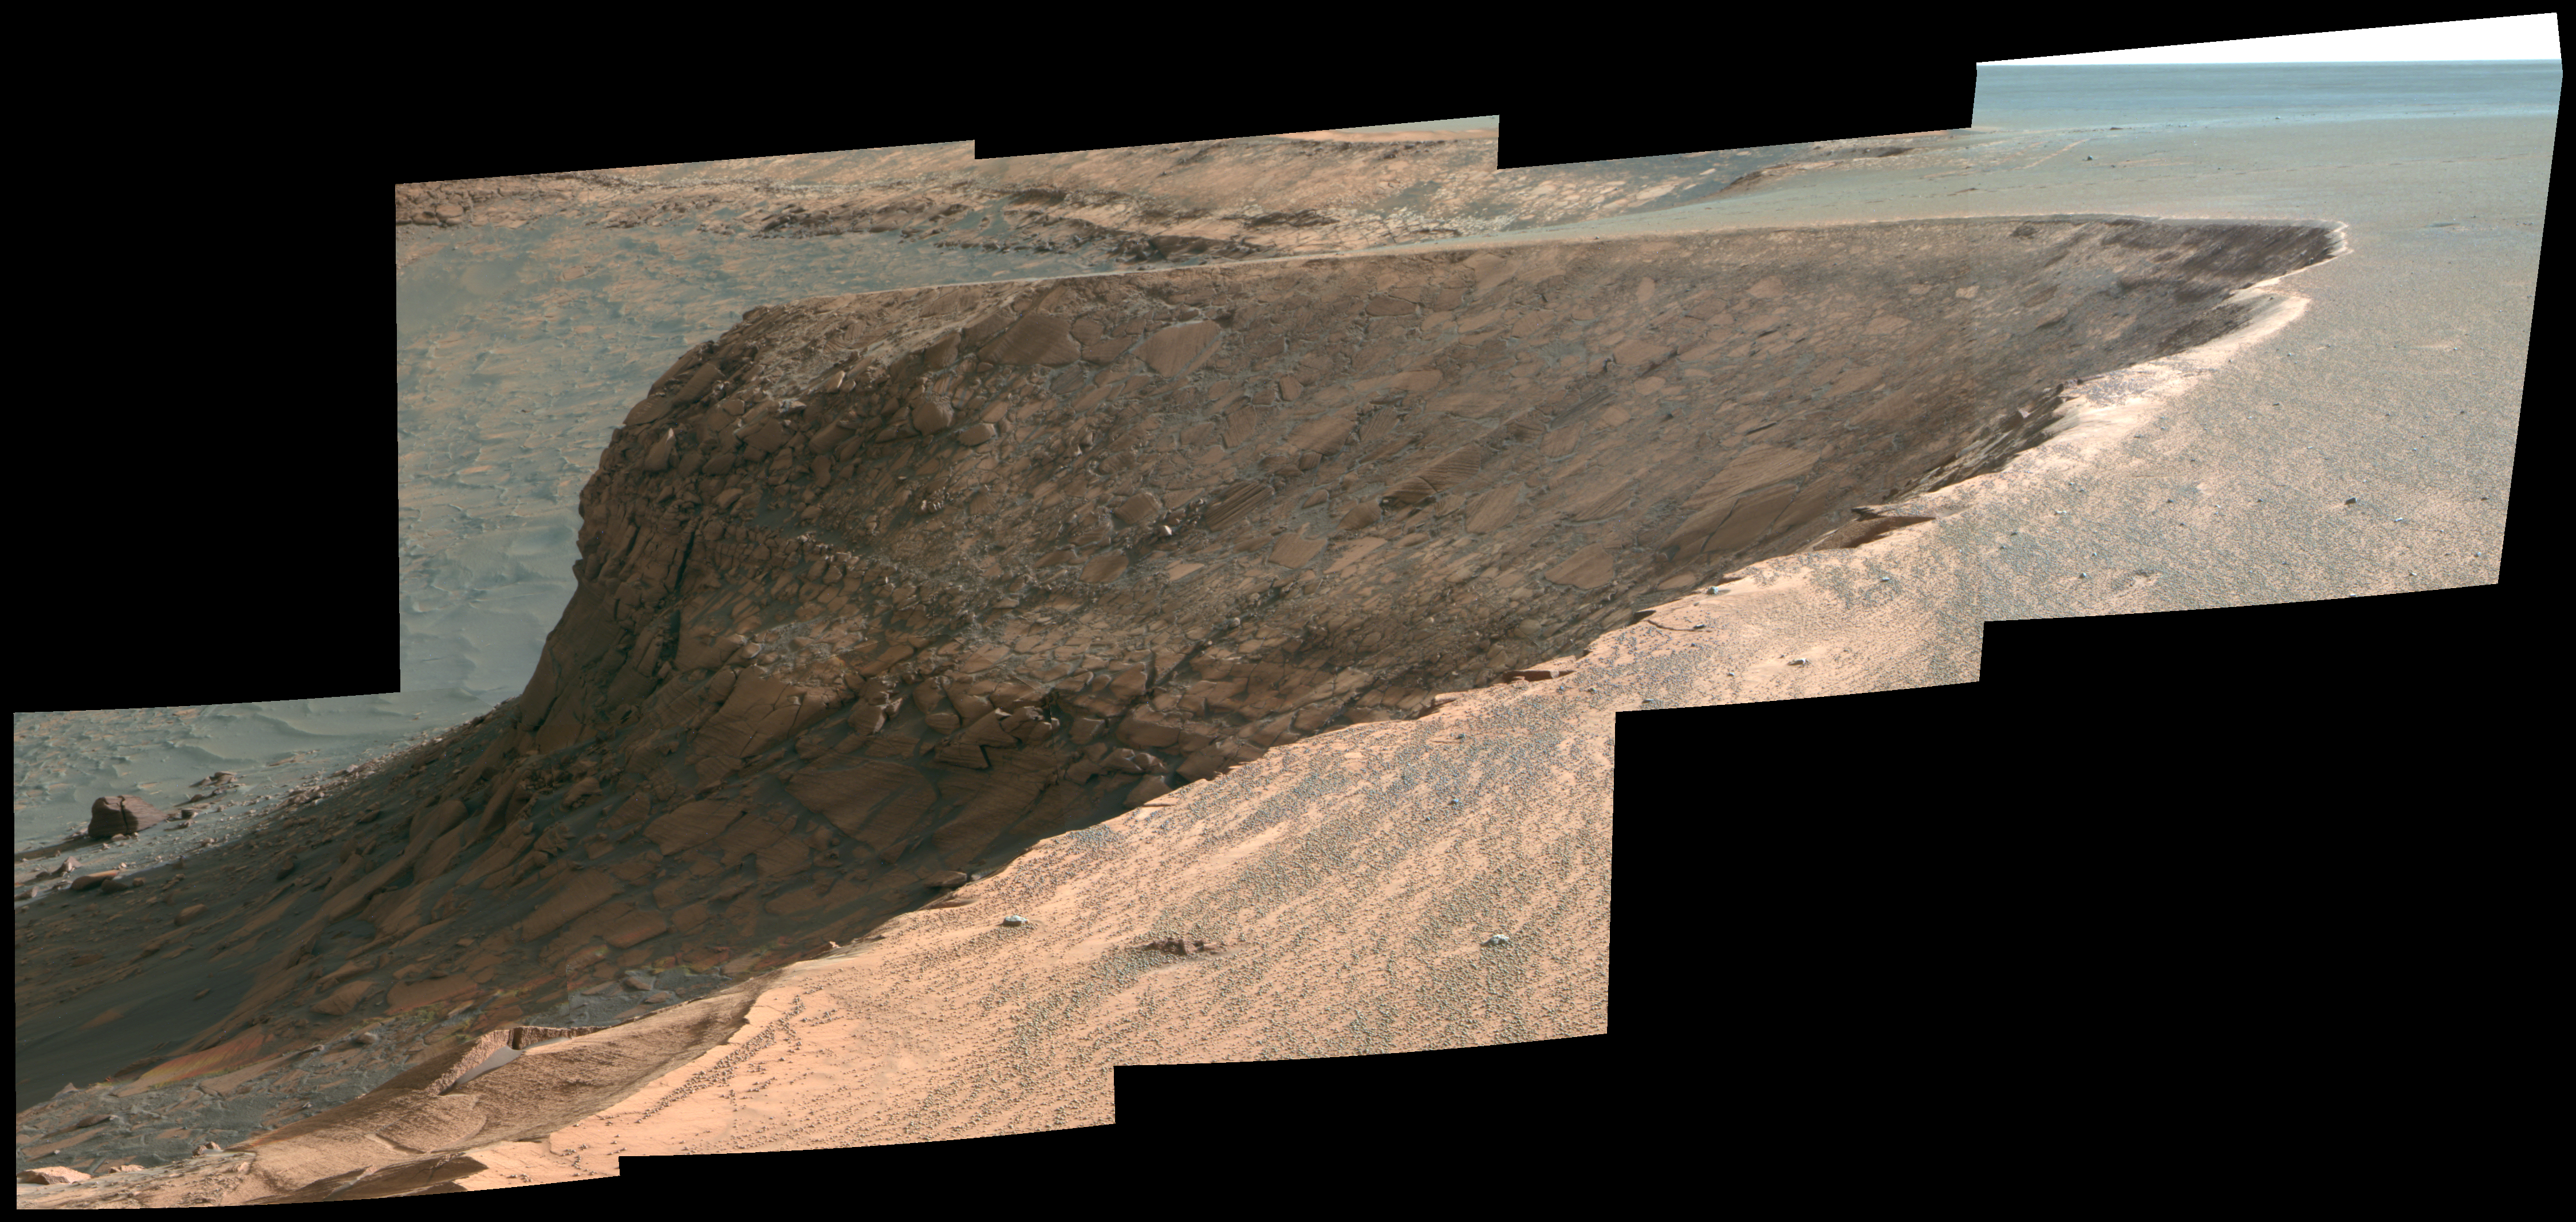

View of ‘Cape Verde’ from ‘Cape St. Mary’ in Mid-Afternoon (False Color)

As part of its investigation of “Victoria Crater,” NASA’s Mars Exploration Rover Opportunity examined a promontory called “Cape Verde” from the vantage point of “Cape St. Mary,” the next promontory clockwise around the crater’s deeply scalloped rim. This view of Cape Verde combines several exposures taken by the rover’s panoramic camera into an approximately false-color mosaic. The exposures were taken during mid-afternoon lighting conditions.

The upper portion of the crater wall contains a jumble of material tossed outward by the impact that excavated the crater. This vertical cross-section through the blanket of ejected material surrounding the crater was exposed by erosion that expanded the crater outward from its original diameter, according to scientists’ interpretation of the observations. Below the jumbled material in the upper part of the wall are layers that survive relatively intact from before the crater-causing impact.

The images combined into this mosaic were taken during the 1,006th Martian day, or sol, of Opportunity’s Mars-surface mission (Nov. 22, 2006). The panoramic camera took them through the camera’s 750-nanometer, 530-nanometer and 430-nanometer filters. The false color enhances subtle color differences among materials in the rocks and soils of the scene.

Credit: NASA/JPL-Caltech/Cornell